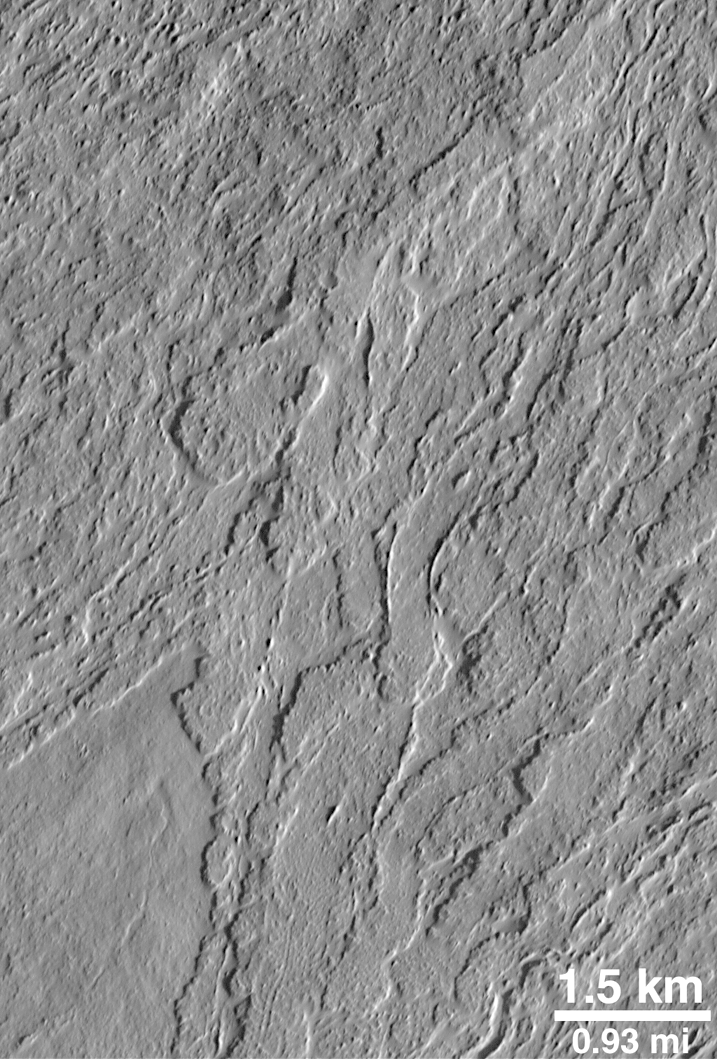

Olympus Lava Flows

This view of the lower south flank of the Olympus Mons volcano shows lava flows with leveed central channels and a variety of surface textures. The picture was taken in July 1998.

Credit: NASA/JPL/MSSS